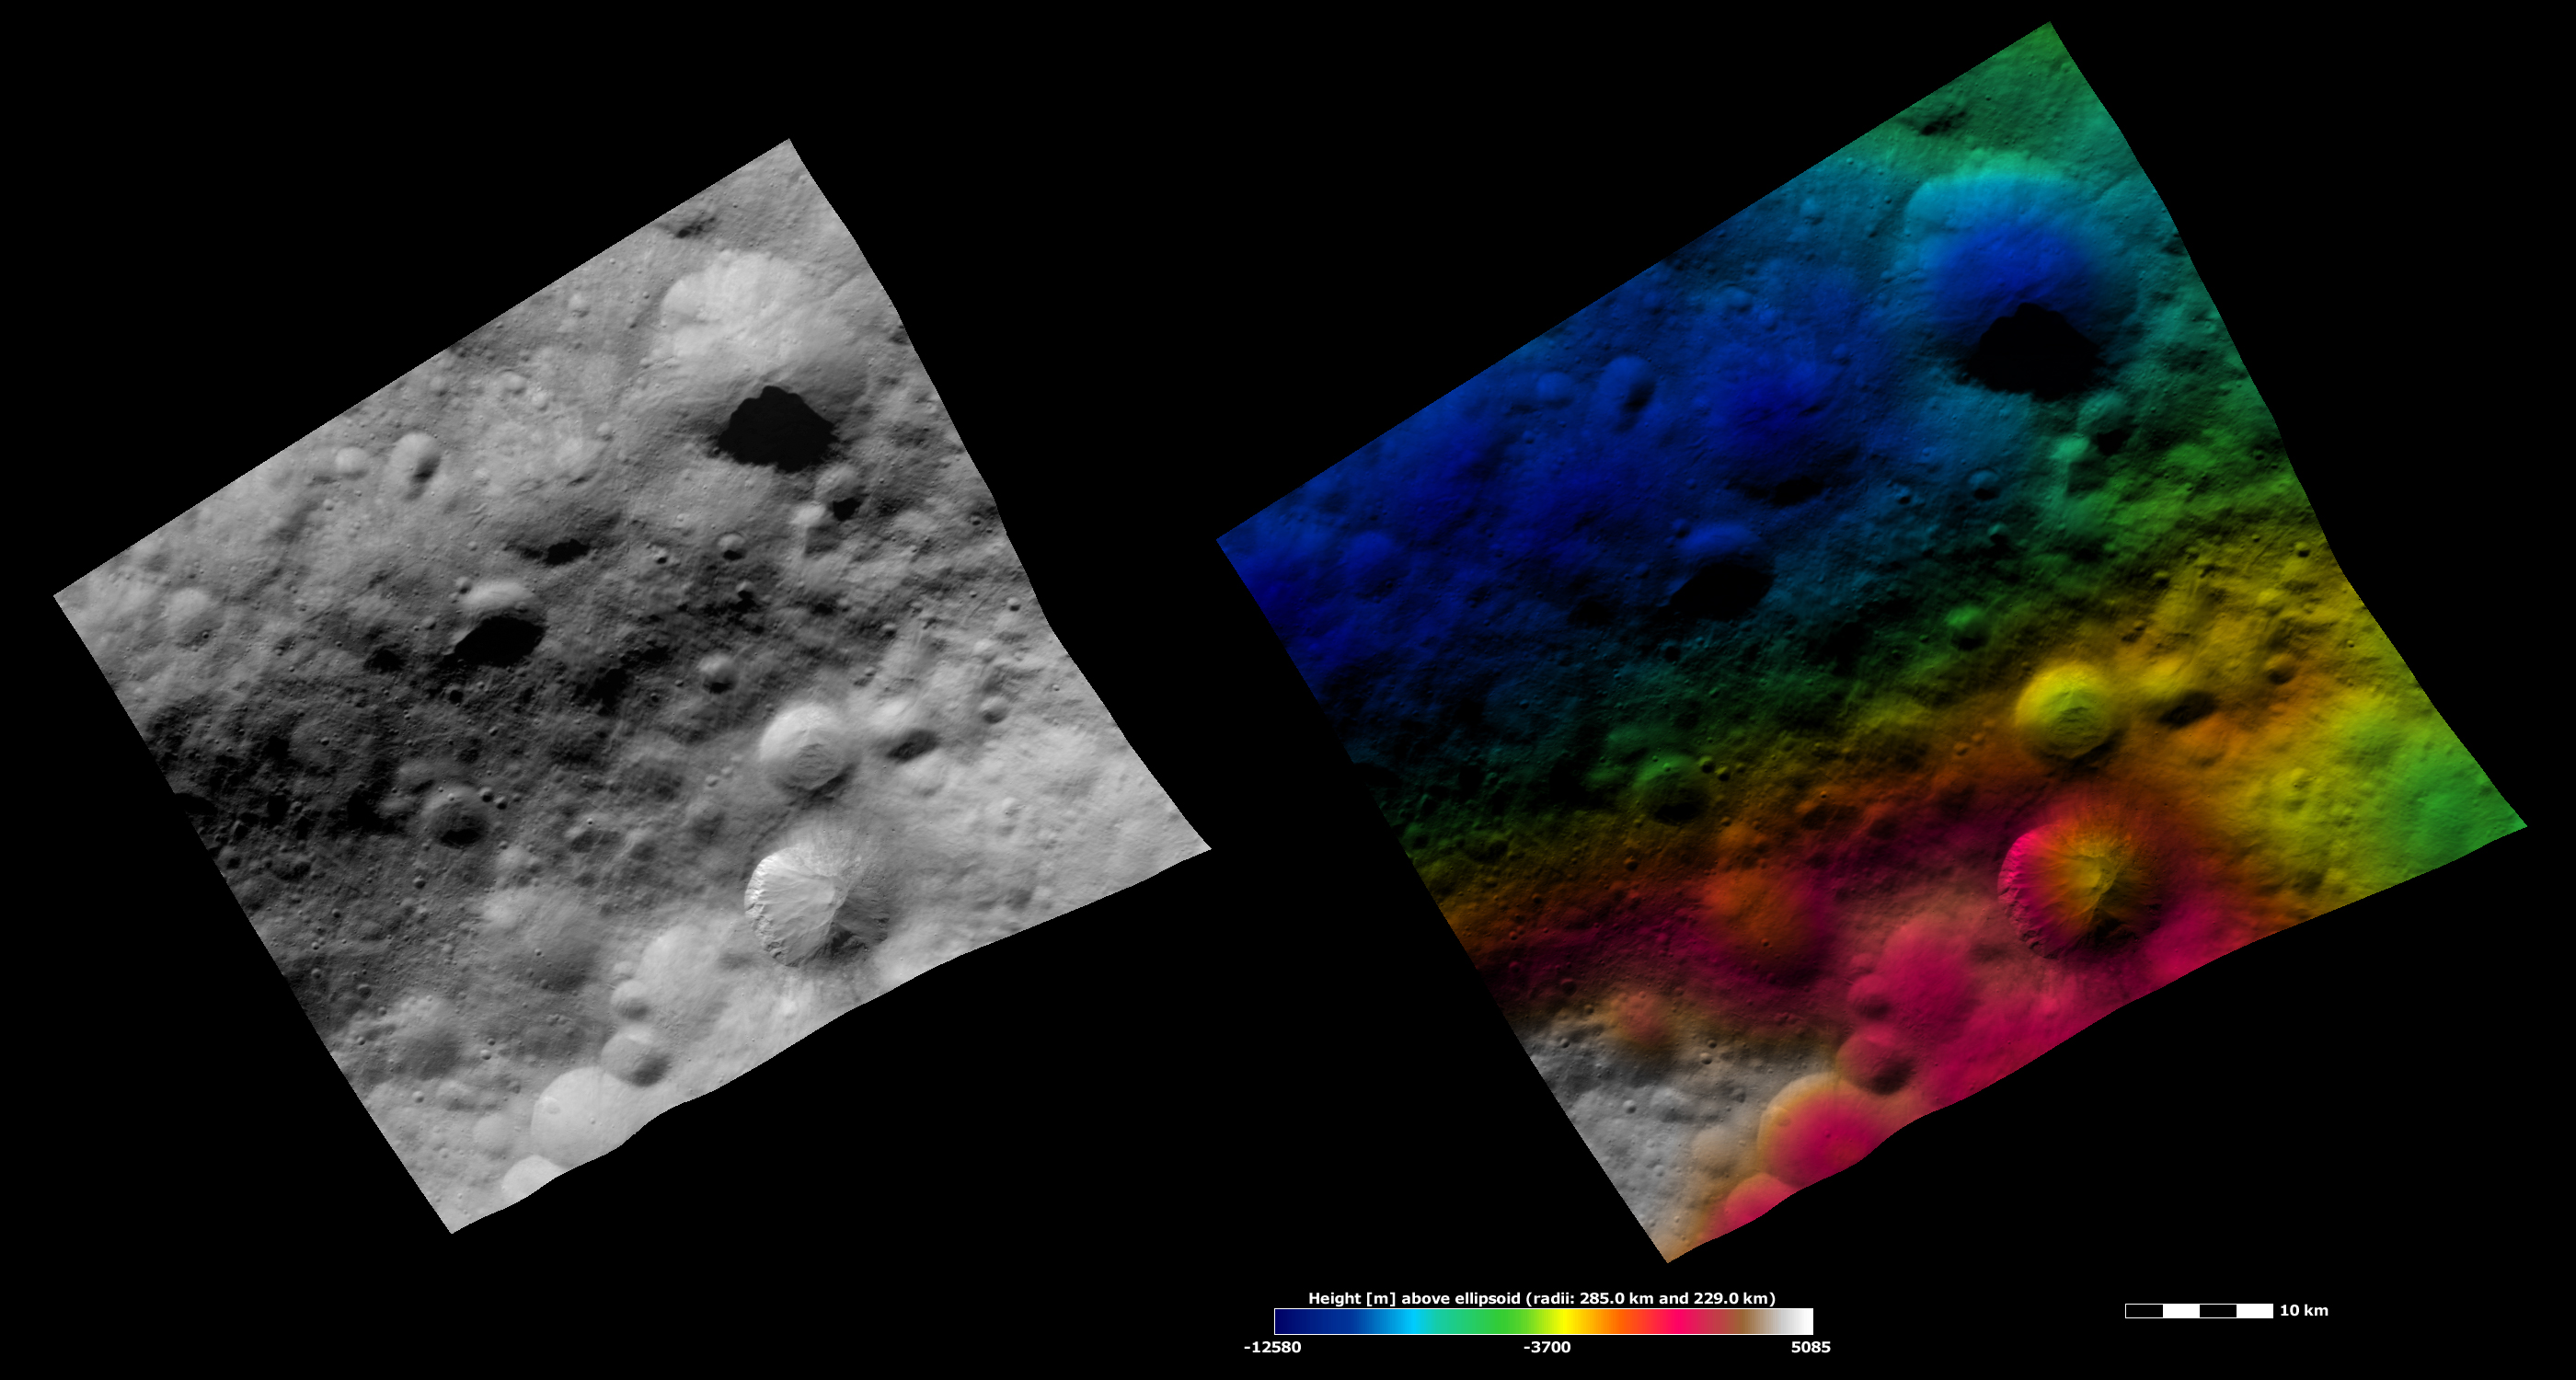

Apparent Brightness and Topography Images of Fabia Crater

The left-hand image is a Dawn FC (framing camera) image, which shows the apparent brightness of Vesta’s surface. The right-hand image is based on this apparent brightness image, which has had a color-coded height representation of the topography overlain onto it. The topography is calculated from a set of images that were observed from different viewing directions, which allows stereo reconstruction. The various colors correspond to the height of the area. The white and red areas in the topography image are the highest areas and the blue areas are the lowest areas. Fabia crater is the large crater in the bottom right part of the images, with bright material along the left side of its rim. There are many features associated with mass movement of material into the center of Fabia crater. The topography image shows that the deepest part of Fabia crater (colored yellow) is offset to the right of its center. This may be due to the mass movement or slumping that occurred in this crater. This region of Vesta is reasonably heavily cratered and there are many other craters visible in the images.

These images are located in Vesta’s Numisia quadrangle, in Vesta’s northern hemisphere. NASA’s Dawn spacecraft obtained the apparent brightness image with its framing camera on Oct. 24, 2011. This image was taken through the camera’s clear filter. The distance to the surface of Vesta is 700 kilometers (435 miles) and the image has a resolution of about 70 meters (230 feet) per pixel. This image was acquired during the HAMO (high-altitude mapping orbit) phase of the mission. These images are lambert-azimuthal map projected.

The Dawn mission to Vesta and Ceres is managed by NASA’s Jet Propulsion Laboratory, a division of the California Institute of Technology in Pasadena, for NASA’s Science Mission Directorate, Washington D.C. UCLA is responsible for overall Dawn mission science. The Dawn framing cameras have been developed and built under the leadership of the Max Planck Institute for Solar System Research, Katlenburg-Lindau, Germany, with significant contributions by DLR German Aerospace Center, Institute of Planetary Research, Berlin, and in coordination with the Institute of Computer and Communication Network Engineering, Braunschweig. The framing camera project is funded by the Max Planck Society, DLR, and NASA/JPL.

Credit: NASA/JPL-Caltech/UCLA/MPS/DLR/IDA